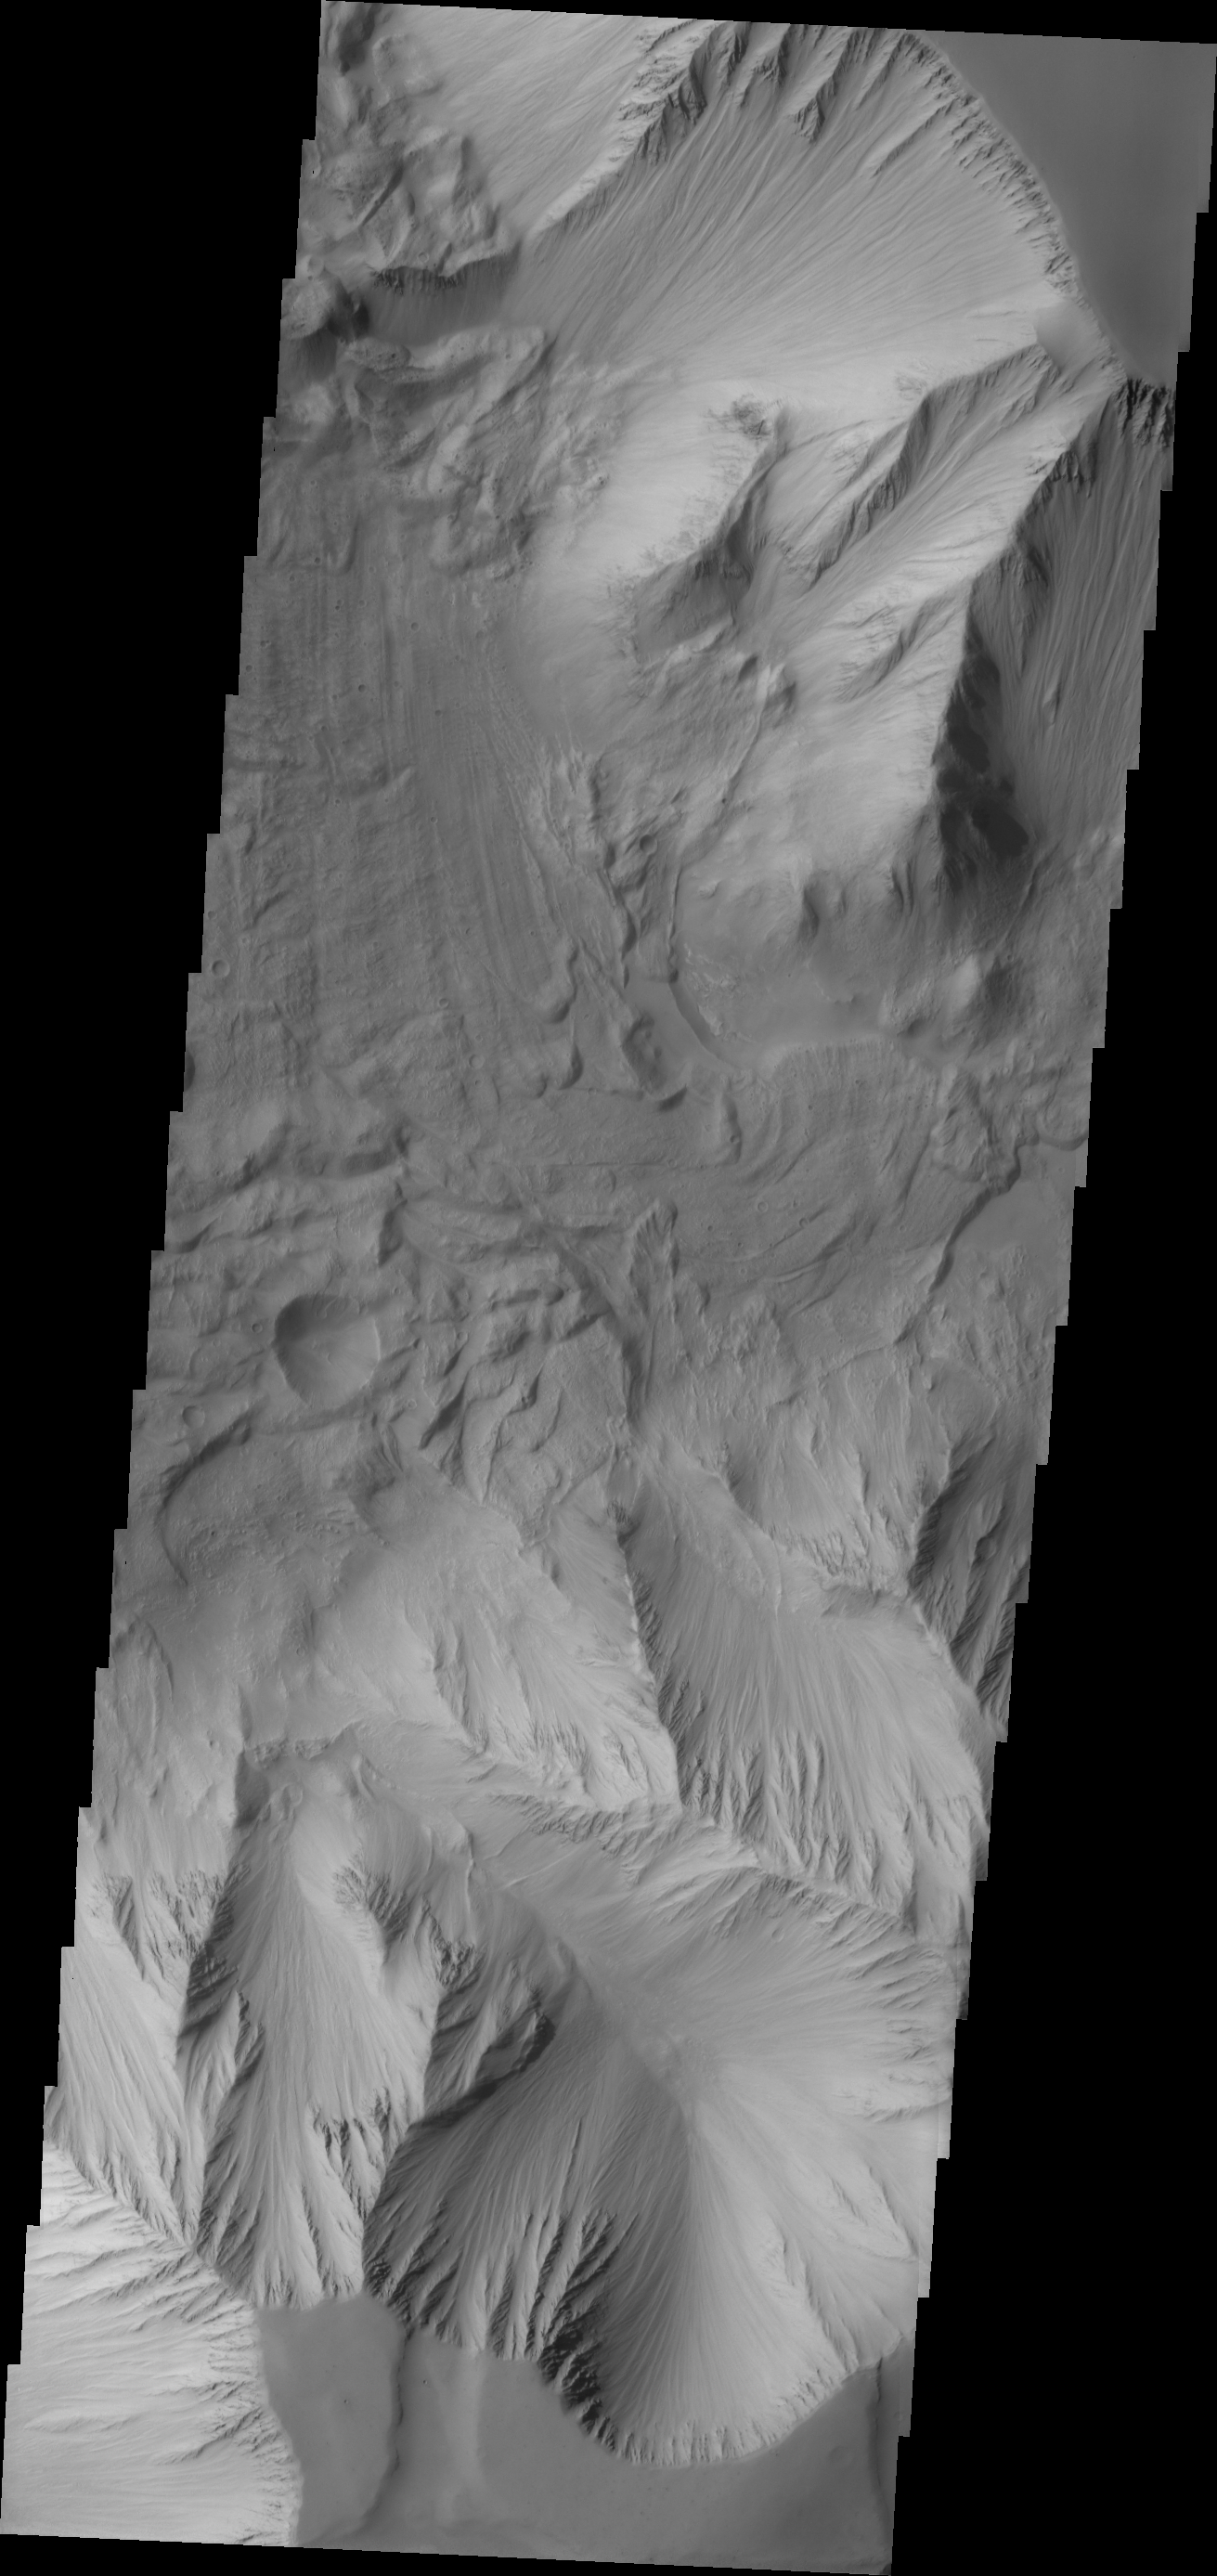

Investigating Mars: Tithonium Chasma

In this VIS image of Tithonium Chasma both sides of the chasma are visible. In this narrow and deep part of the chasma exist both large, chaotic block landslide deposits with smaller lobate shaped landslide deposits on top.

Tithonium Chasma has numerous large landslide deposits. The resistant material of the plateau surface forms the linear ridges of the canyon wall. Large landslides have changed the walls and floor of the canyon. A landslide is a failure of slope due to gravity. They initiate due to several reasons. A lower layer of poorly cemented/resistant material may have been eroded, undermining the wall above which then collapses; earth quake seismic waves can cause the slope to collapse; and even an impact event near the canyon wall can cause collapse. As millions of tons of material fall and slide down slope a scalloped cavity forms at the upper part where the slope failure occurred. At the material speeds downhill it will pick up more of the underlying slope, increasing the volume of material entrained into the landslide. Whereas some landslides spread across the canyon floor forming lobate deposits, very large volume slope failures will completely fill the canyon floor in a large complex region of chaotic blocks.

Tithonium Chasma is at the western end of Valles Marineris. Valles Marineris is over 4000 kilometers long, wider than the United States. Tithonium Chasma is almost 810 kilometers long (499 miles), 50 kilometers wide and over 6 kilometers deep. In comparison, the Grand Canyon in Arizona is about 175 kilometers long, 30 kilometers wide, and only 2 kilometers deep. The canyons of Valles Marineris were formed by extensive fracturing and pulling apart of the crust during the uplift of the vast Tharsis plateau. Landslides have enlarged the canyon walls and created deposits on the canyon floor. Weathering of the surface and influx of dust and sand have modified the canyon floor, both creating and modifying layered materials.

The Odyssey spacecraft has spent over 15 years in orbit around Mars, circling the planet more than 71,000 times. It holds the record for longest working spacecraft at Mars. THEMIS, the IR/VIS camera system, has collected data for the entire mission and provides images covering all seasons and lighting conditions. Over the years many features of interest have received repeated imaging, building up a suite of images covering the entire feature. From the deepest chasma to the tallest volcano, individual dunes inside craters and dune fields that encircle the north pole, channels carved by water and lava, and a variety of other feature, THEMIS has imaged them all. For the next several months the image of the day will focus on the Tharsis volcanoes, the various chasmata of Valles Marineris, and the major dunes fields. We hope you enjoy these images!

Credit: NASA/JPL-Caltech/ASU